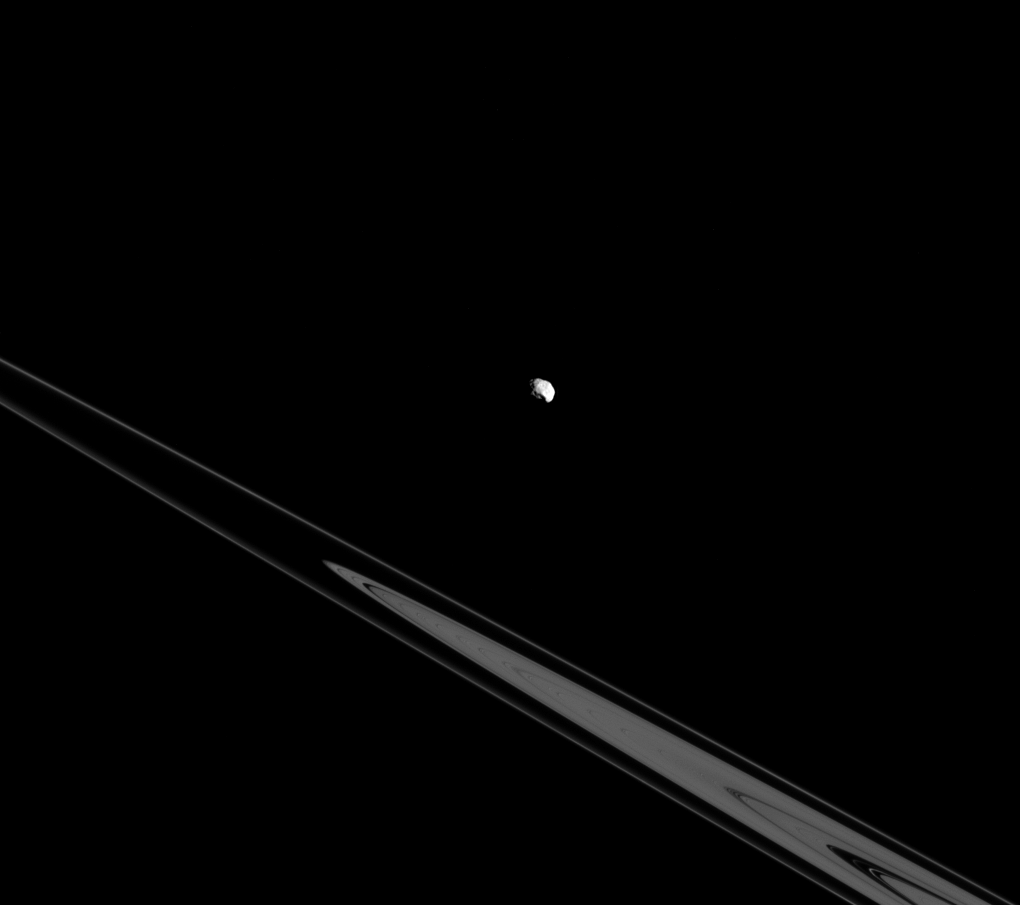

Epimetheus Above the Rings

Although Epimetheus appears to be lurking above the rings here, it’s actually just an illusion resulting from the viewing angle. In reality, Epimetheus and the rings both orbit in Saturn’s equatorial plane.

Inner moons and rings orbit very near the equatorial plane of each of the four giant planets in our solar system, but more distant moons can have orbits wildly out of the equatorial plane. It has been theorized that the highly inclined orbits of the outer, distant moons are remnants of the random directions from which they approached the planets they orbit.

This view looks toward the unilluminated side of the rings from about -0.3 degrees below the ringplane. The image was taken in visible light with the Cassini spacecraft narrow-angle camera on July 26, 2015.

The view was obtained at a distance of approximately 500,000 miles (800,000 kilometers) from Epimetheus and at a Sun-Epimetheus-spacecraft, or phase, angle of 62 degrees. Image scale is 3 miles (5 kilometers) per pixel.

The Cassini mission is a cooperative project of NASA, ESA (the European Space Agency) and the Italian Space Agency. The Jet Propulsion Laboratory, a division of the California Institute of Technology in Pasadena, manages the mission for NASA’s Science Mission Directorate, Washington. The Cassini orbiter and its two onboard cameras were designed, developed and assembled at JPL. The imaging operations center is based at the Space Science Institute in Boulder, Colorado.

Credit: NASA/JPL-Caltech/Space Science Institute